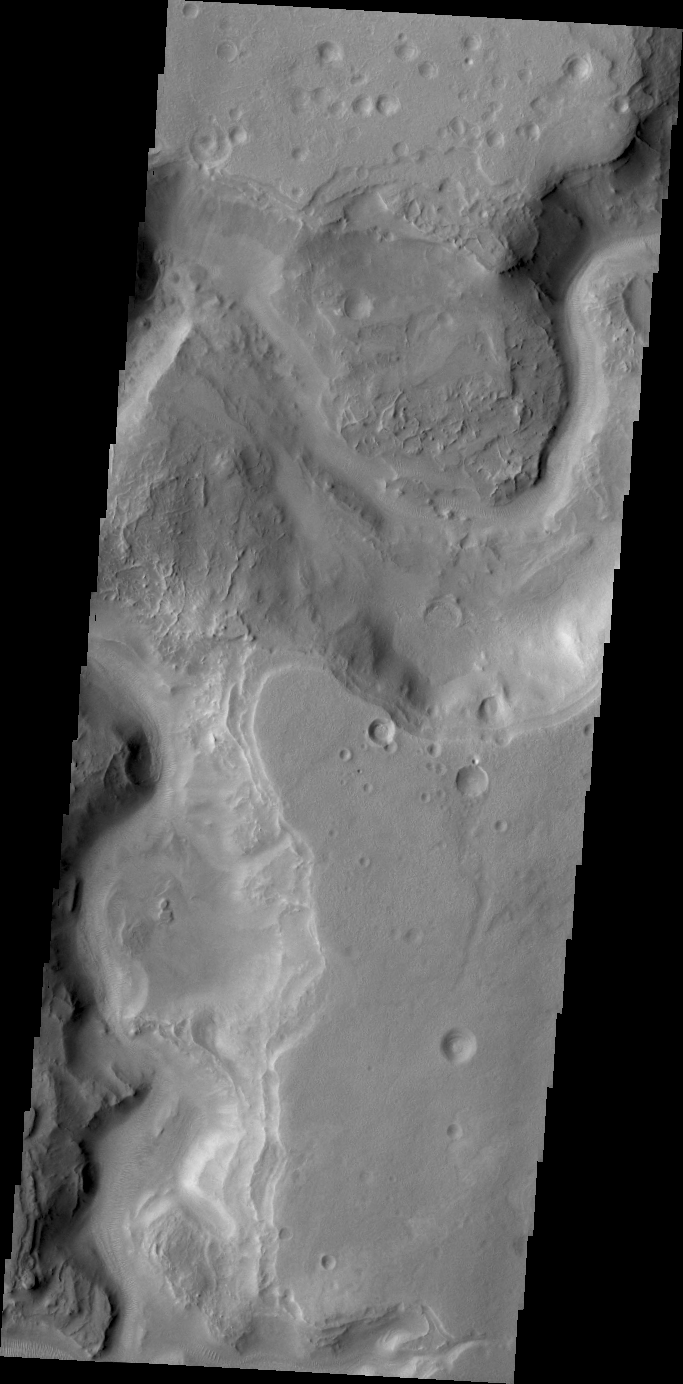

Auqakuh Vallis

This VIS image shows a small portion of Auqakuh Vallis.

Credit: NASA/JPL/ASU